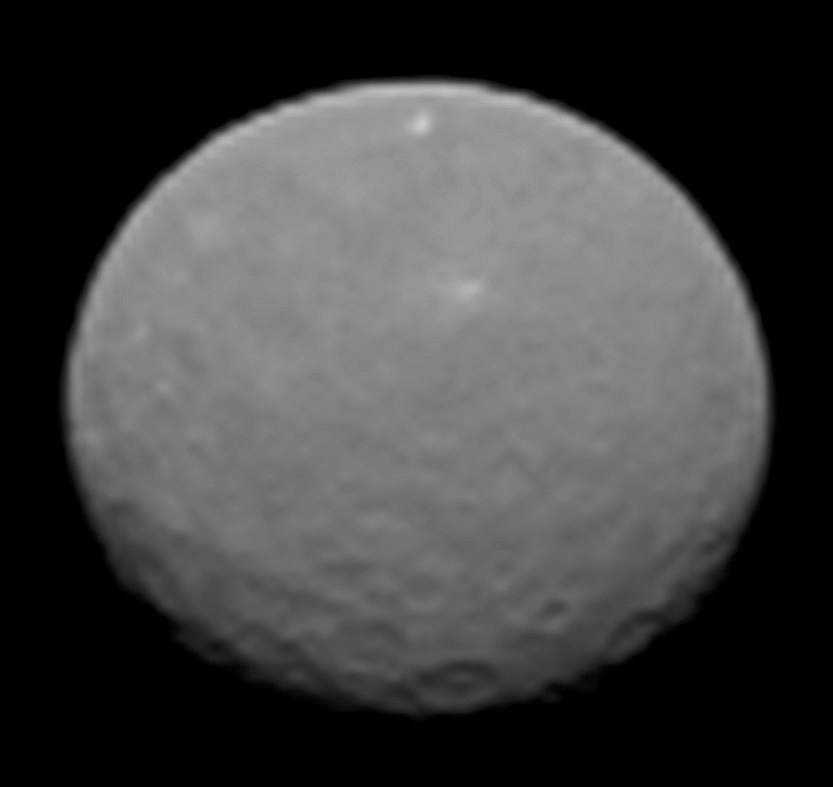

Ceres on Approach

This image is one several images NASA’s Dawn spacecraft took on approach to Ceres on Feb. 4, 2015 at a distance of about 90,000 miles (145,000 kilometers) from the dwarf planet. This series of images is the sharpest to date, at a resolution of 8.5 miles (14 kilometers) per pixel.

Dawn’s mission to Vesta and Ceres is managed by the Jet Propulsion Laboratory for NASA’s Science Mission Directorate in Washington. Dawn is a project of the directorate’s Discovery Program, managed by NASA’s Marshall Space Flight Center in Huntsville, Alabama. UCLA is responsible for overall Dawn mission science. Orbital Sciences Corp. of Dulles, Virginia, designed and built the spacecraft. JPL is managed for NASA by the California Institute of Technology in Pasadena. The framing cameras were provided by the Max Planck Institute for Solar System Research, Göttingen, Germany, with significant contributions by the German Aerospace Center (DLR) Institute of Planetary Research, Berlin, and in coordination with the Institute of Computer and Communication Network Engineering, Braunschweig. The visible and infrared mapping spectrometer was provided by the Italian Space Agency and the Italian National Institute for Astrophysics, built by Selex ES, and is managed and operated by the Italian Institute for Space Astrophysics and Planetology, Rome. The gamma ray and neutron detector was built by Los Alamos National Laboratory, New Mexico, and is operated by the Planetary Science Institute, Tucson, Arizona.

Credit: NASA/JPL-Caltech/UCLA/MPS/DLR/IDA